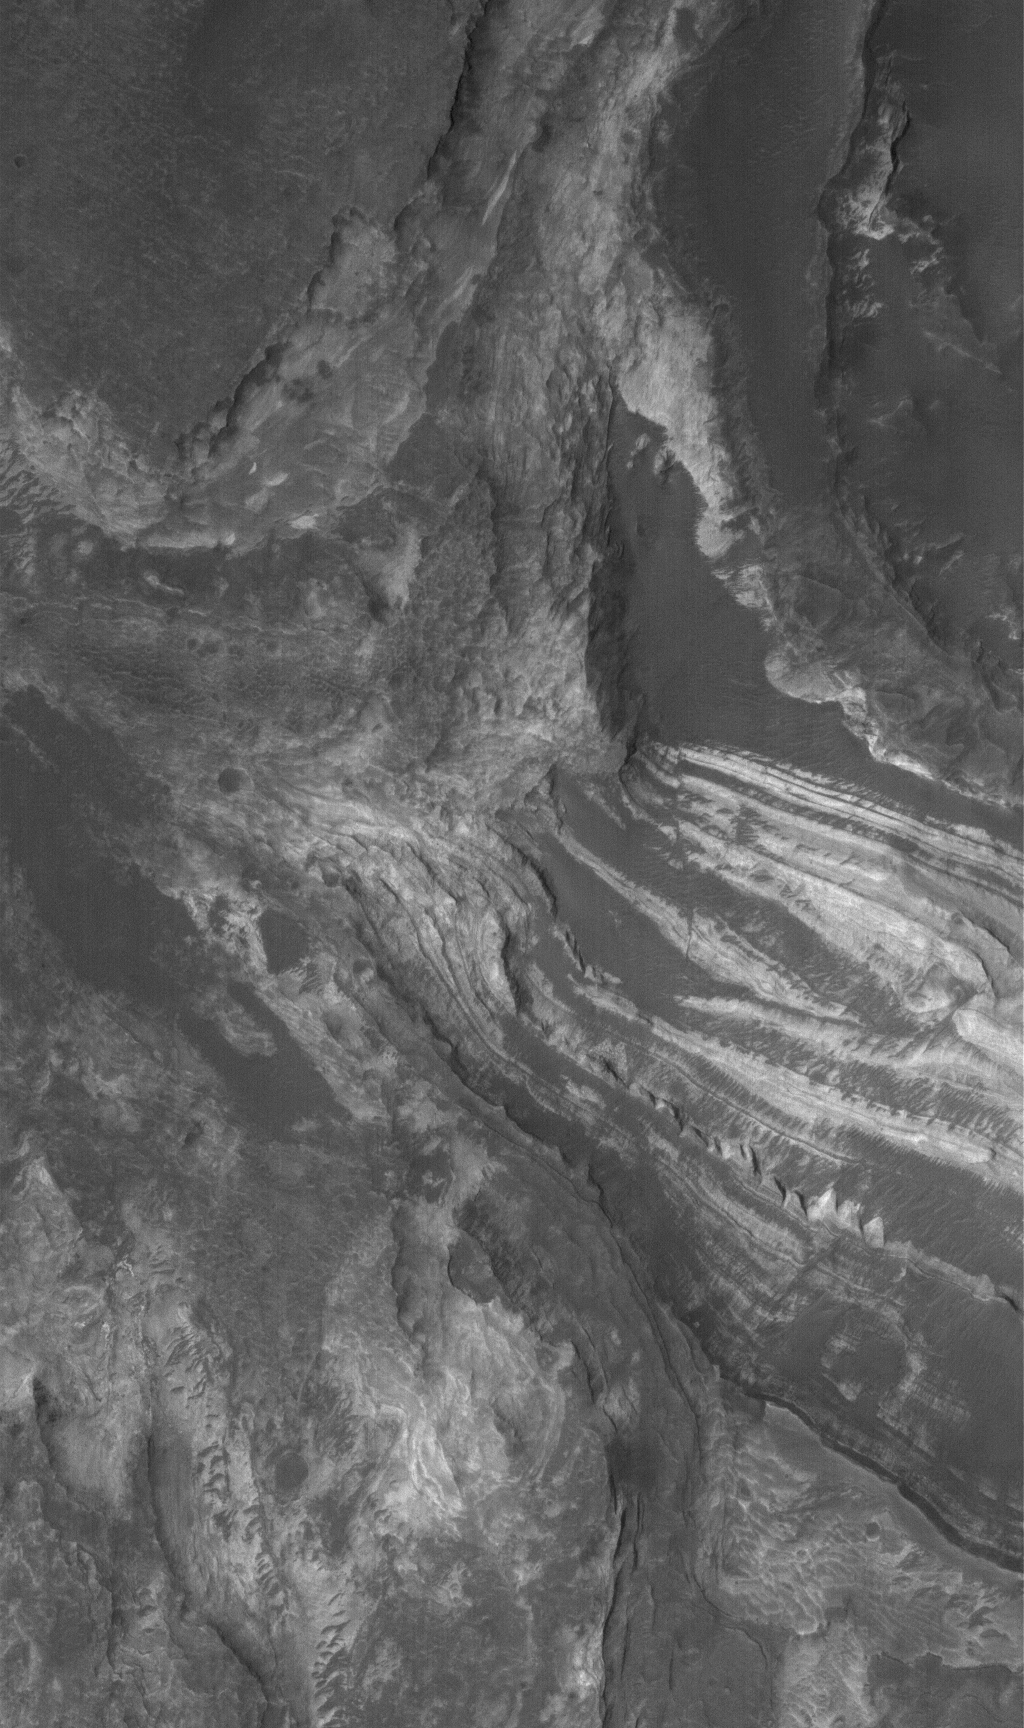

Terby’s Layers

2 November 2005
This Mars Global Surveyor (MGS) Mars Orbiter Camera (MOC) image shows light-toned, layered, sedimentary rock exposures in Terby Crater, just north of Hellas Planitia. These rocks might have formed from sediment deposited in a lake or a larger Hellas-filling sea.

Location near: 28.0°S, 285.4°W
Image width: width: ~3 km (~1.9 mi)
Illumination from: upper left
Season: Southern Spring

Credit: NASA/JPL/Malin Space Science Systems